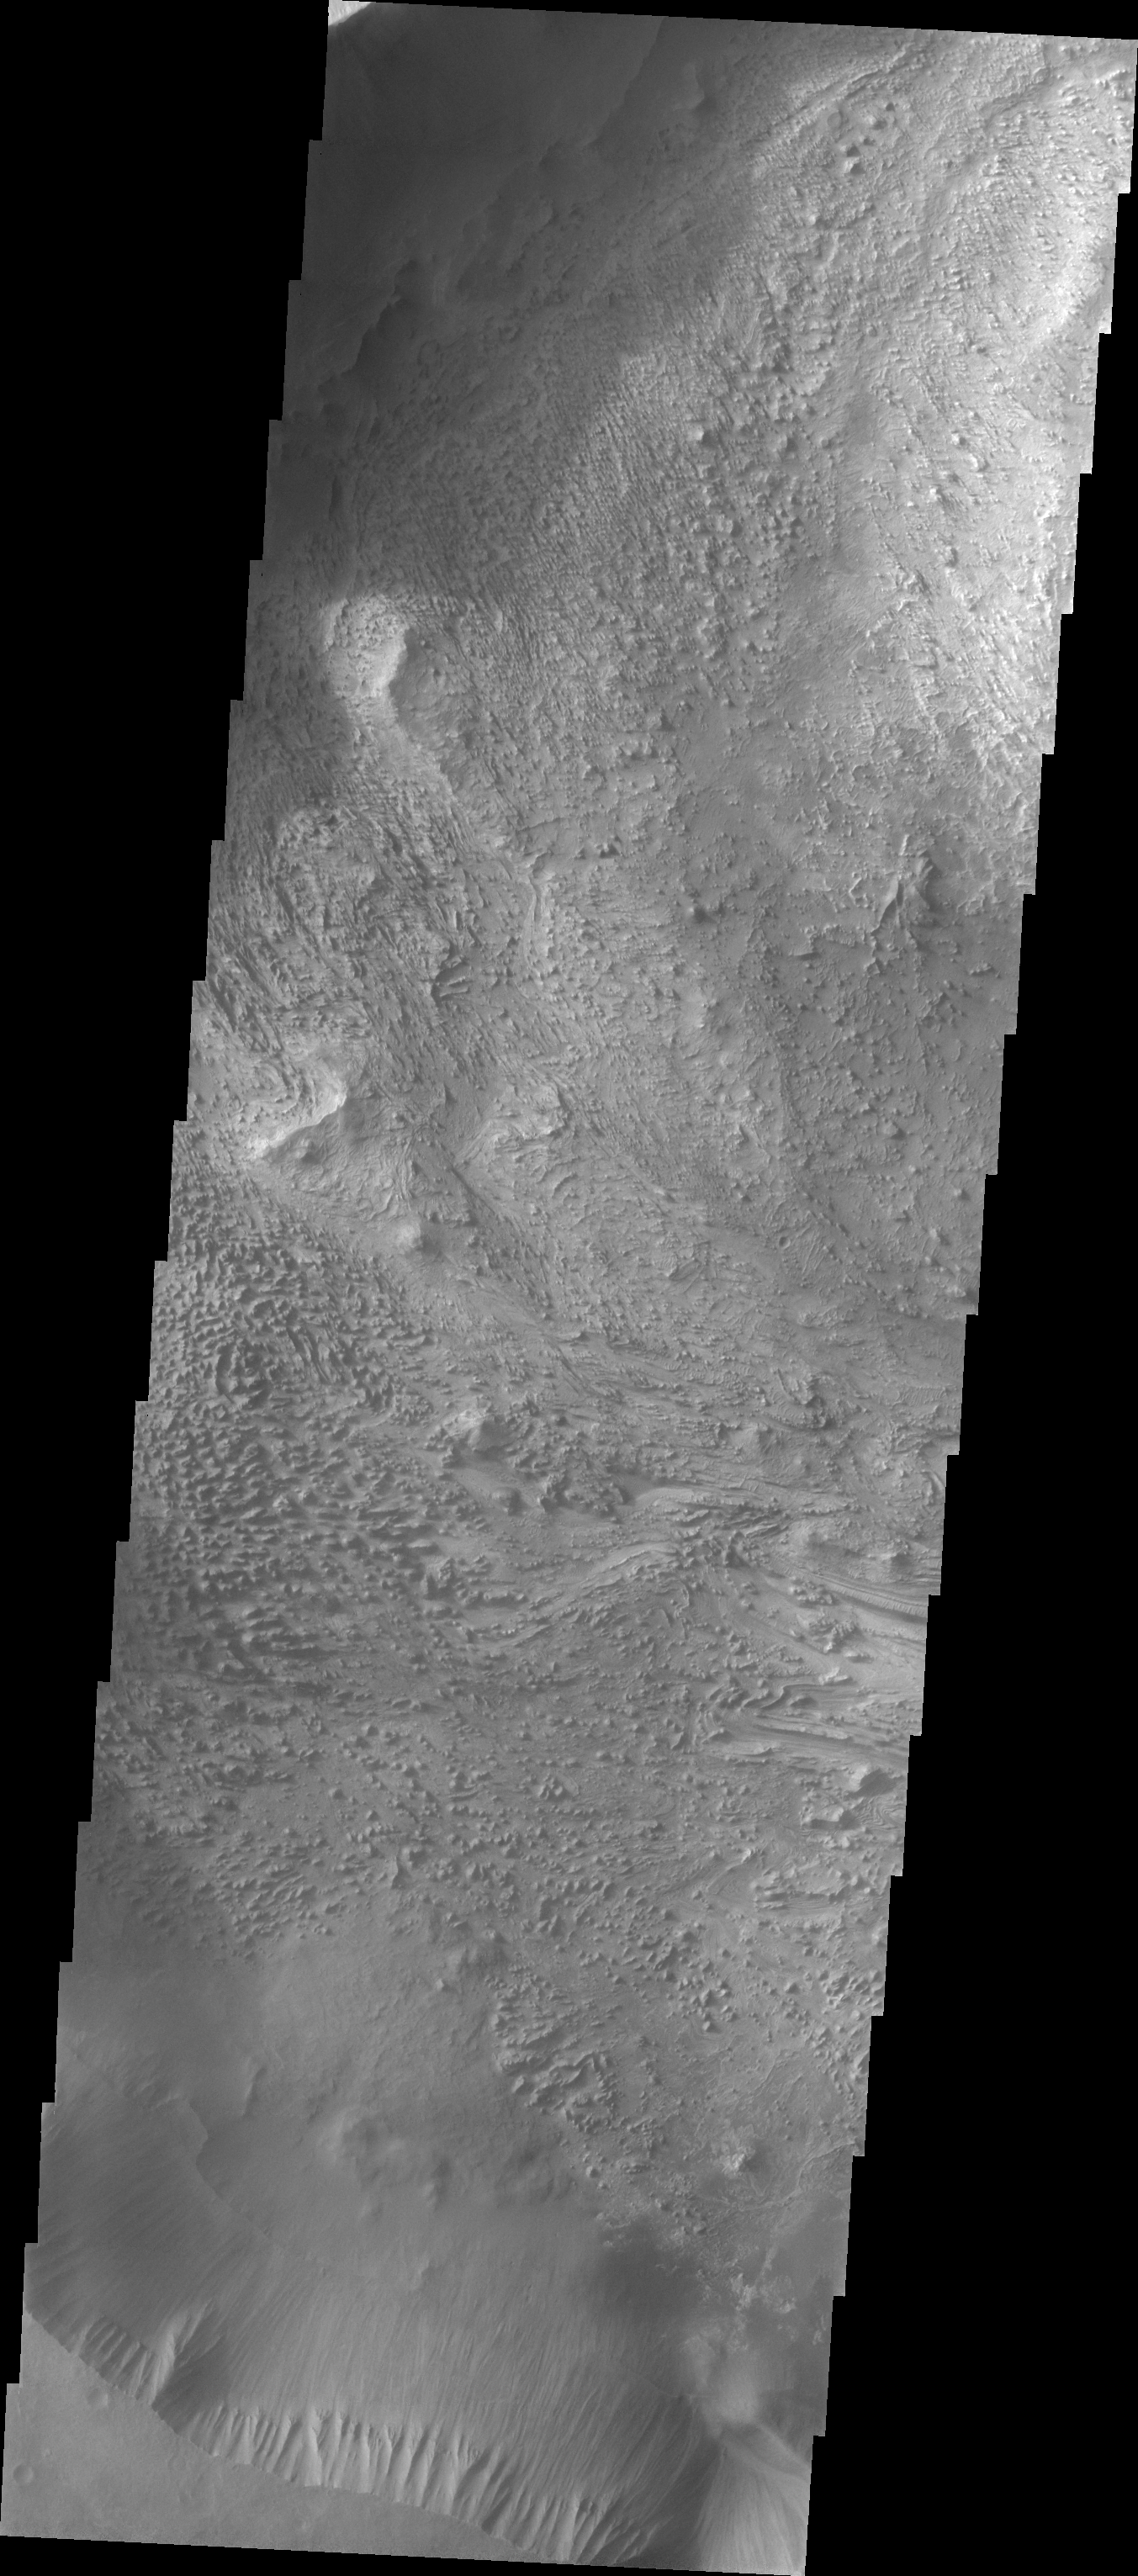

Wind Etching in Candor Chasma

The Odyssey spacecraft has taken some great pictures of Valles Marineris, the largest canyon in the solar system. If this canyon were on Earth, it would stretch from New York to Los Angeles. For the next several weeks, the Image of the Day will tour some of the canyons that make up this vast system. We will start with Ius Chasma in the west, and end with Coprates Chasma to the east. For more information on Vallis Marineris, please see http://mars.jpl.nasa.gov/mep/science/vm.html.

This image shows a wind etched area in Candor Chasma.

Image information: VIS instrument. Latitude -6.3, Longitude 283 East (77 West). 19 meter/pixel resolution.

Note: this THEMIS visual image has not been radiometrically nor geometrically calibrated for this preliminary release. An empirical correction has been performed to remove instrumental effects. A linear shift has been applied in the cross-track and down-track direction to approximate spacecraft and planetary motion. Fully calibrated and geometrically projected images will be released through the Planetary Data System in accordance with Project policies at a later time.

NASA’s Jet Propulsion Laboratory manages the 2001 Mars Odyssey mission for NASA’s Office of Space Science, Washington, D.C. The Thermal Emission Imaging System (THEMIS) was developed by Arizona State University, Tempe, in collaboration with Raytheon Santa Barbara Remote Sensing. The THEMIS investigation is led by Dr. Philip Christensen at Arizona State University. Lockheed Martin Astronautics, Denver, is the prime contractor for the Odyssey project, and developed and built the orbiter. Mission operations are conducted jointly from Lockheed Martin and from JPL, a division of the California Institute of Technology in Pasadena.

Credit: NASA/JPL/Arizona State University